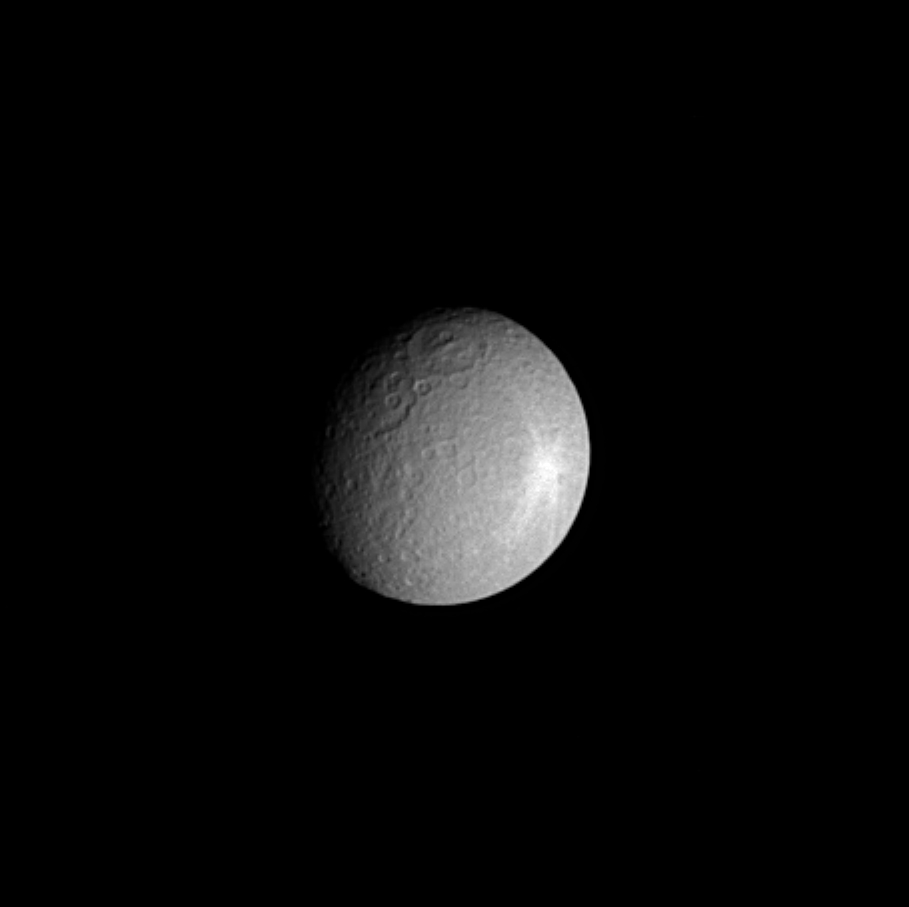

A Real Shiner

Saturn’s moon Rhea shows off the moon equivalent of a black eye — a bright, rayed crater near its eastern limb.

Rhea is about half the size of Earth’s moon. At 1,528 kilometers (949 miles) across, it is the second-largest moon orbiting Saturn.

The image was taken in visible light with the Cassini spacecraft narrow angle camera on Oct. 24, 2004, at a distance of about 1.7 million kilometers (1 million miles) from Rhea and at a Sun-Rhea-spacecraft, or phase, angle of 40 degrees. The image scale is approximately 10 kilometers (6 miles) per pixel. Cassini will image this hemisphere of Rhea again in mid-January 2005, just after the Huygens probe landing on Titan – with approximately 1-kilometer (0.6-mile) resolution.

The Cassini-Huygens mission is a cooperative project of NASA, the European Space Agency and the Italian Space Agency. The Jet Propulsion Laboratory, a division of the California Institute of Technology in Pasadena, manages the Cassini-Huygens mission for NASA’s Office of Space Science, Washington, D.C. The Cassini orbiter and its two onboard cameras, were designed, developed and assembled at JPL. The imaging team is based at the Space Science Institute, Boulder, Colo.

Credit: NASA/JPL/Space Science Institute